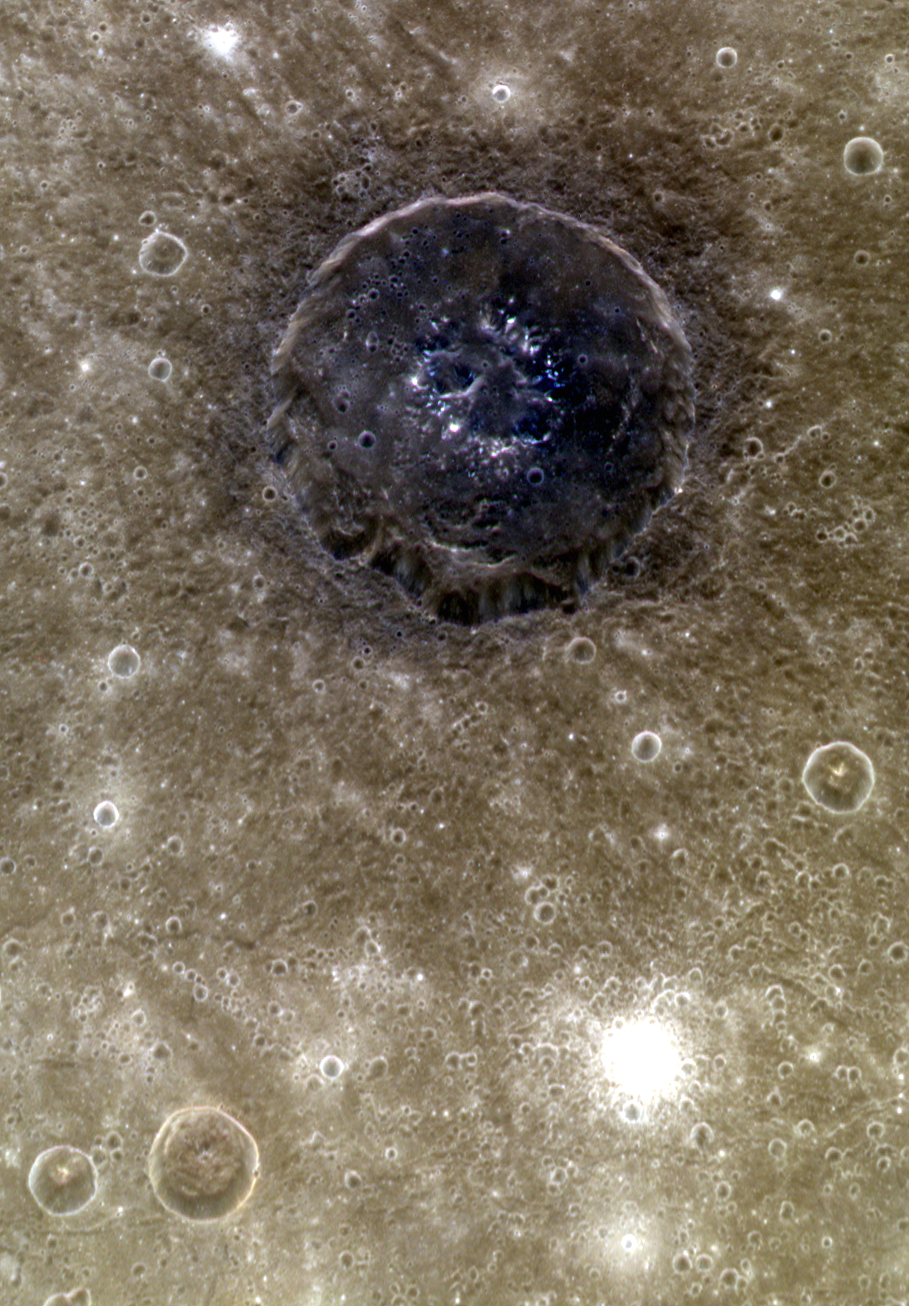

Atget in Color

Though Mercury is not known for having an especially colorful surface, some regions show a strong local contrast in color. Like other craters in Caloris, the interior and ejecta of Atget are darker and bluer than the typical brown volcanic plains. These craters help scientists to get a look at the three-dimensional compositional variations with the Caloris basin, and provide a way to judge the thickness of the volcanic plains (over 2 km here!). North is up in this image.

These images were acquired as high-resolution targeted color observations. Targeted color observations are images of a small area on Mercury’s surface at resolutions higher than the 1-kilometer/pixel 8-color base map. During MESSENGER’s one-year primary mission, hundreds of targeted color observations were obtained. During MESSENGER’s extended mission, high-resolution targeted color observations are more rare, as the 3-color base map is covering Mercury’s northern hemisphere with the highest-resolution color images that are possible.

Date acquired: December 09, 2012
Image Mission Elapsed Time (MET): 263555174, 263555178, 263555194
Image ID: 3108404, 3108405, 3108409
Instrument: Wide Angle Camera (WAC) of the Mercury Dual Imaging System (MDIS)
WAC filters: 9, 7, and 6 (996, 748, and 433 nanometers) in red, green, and blue
Center Latitude: 25.92°
Center Longitude: 166.2° E
Resolution: 224 meters/pixel
Scale: Atget is 100 km (62 mi.) in diameter
Incidence Angle: 25.9°
Emission Angle: 52.6°
Phase Angle: 78.5°

The MESSENGER spacecraft is the first ever to orbit the planet Mercury, and the spacecraft’s seven scientific instruments and radio science investigation are unraveling the history and evolution of the Solar System’s innermost planet. Visit the Why Mercury? section of this website to learn more about the key science questions that the MESSENGER mission is addressing. During the one-year primary mission, MDIS acquired 88,746 images and extensive other data sets. MESSENGER is now in a year-long extended mission, during which plans call for the acquisition of more than 80,000 additional images to support MESSENGER’s science goals.

For information regarding the use of images, see the MESSENGER image use policy.

Credit: NASA/Johns Hopkins University Applied Physics Laboratory/Carnegie Institution of Washington